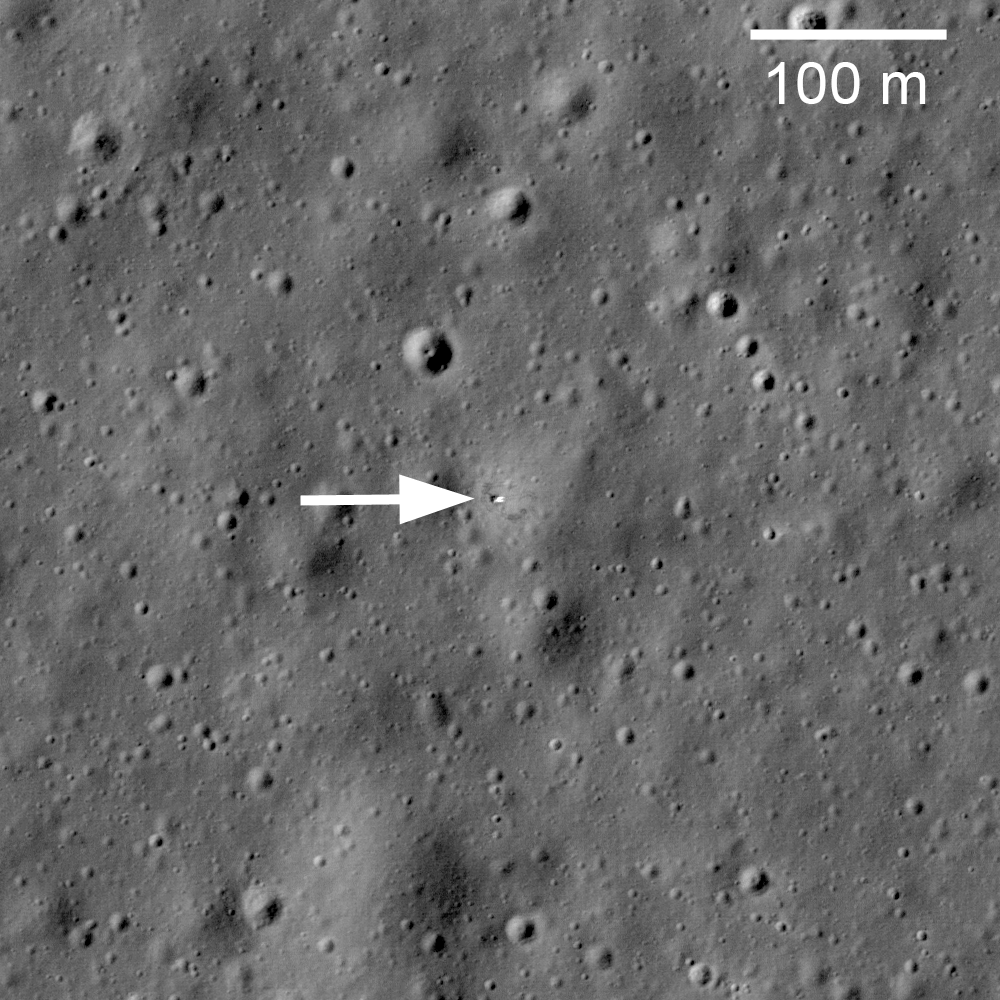

Soviet Union Lunar Rovers

Soviet robotic lander Luna 17 still sitting on Mare Imbrium where it delivered the Lunokhod 1 Rover in November 1970, LROC NAC Image M114185541RE.

NASA’s Goddard Space Flight Center built and manages the mission for the Exploration Systems Mission Directorate at NASA Headquarters in Washington. The Lunar Reconnaissance Orbiter Camera was designed to acquire data for landing site certification and to conduct polar illumination studies and global mapping. Operated by Arizona State University, LROC consists of a pair of narrow-angle cameras (NAC) and a single wide-angle camera (WAC). The mission is expected to return over 70 terabytes of image data.

Credit: NASA/GSFC/Arizona State University